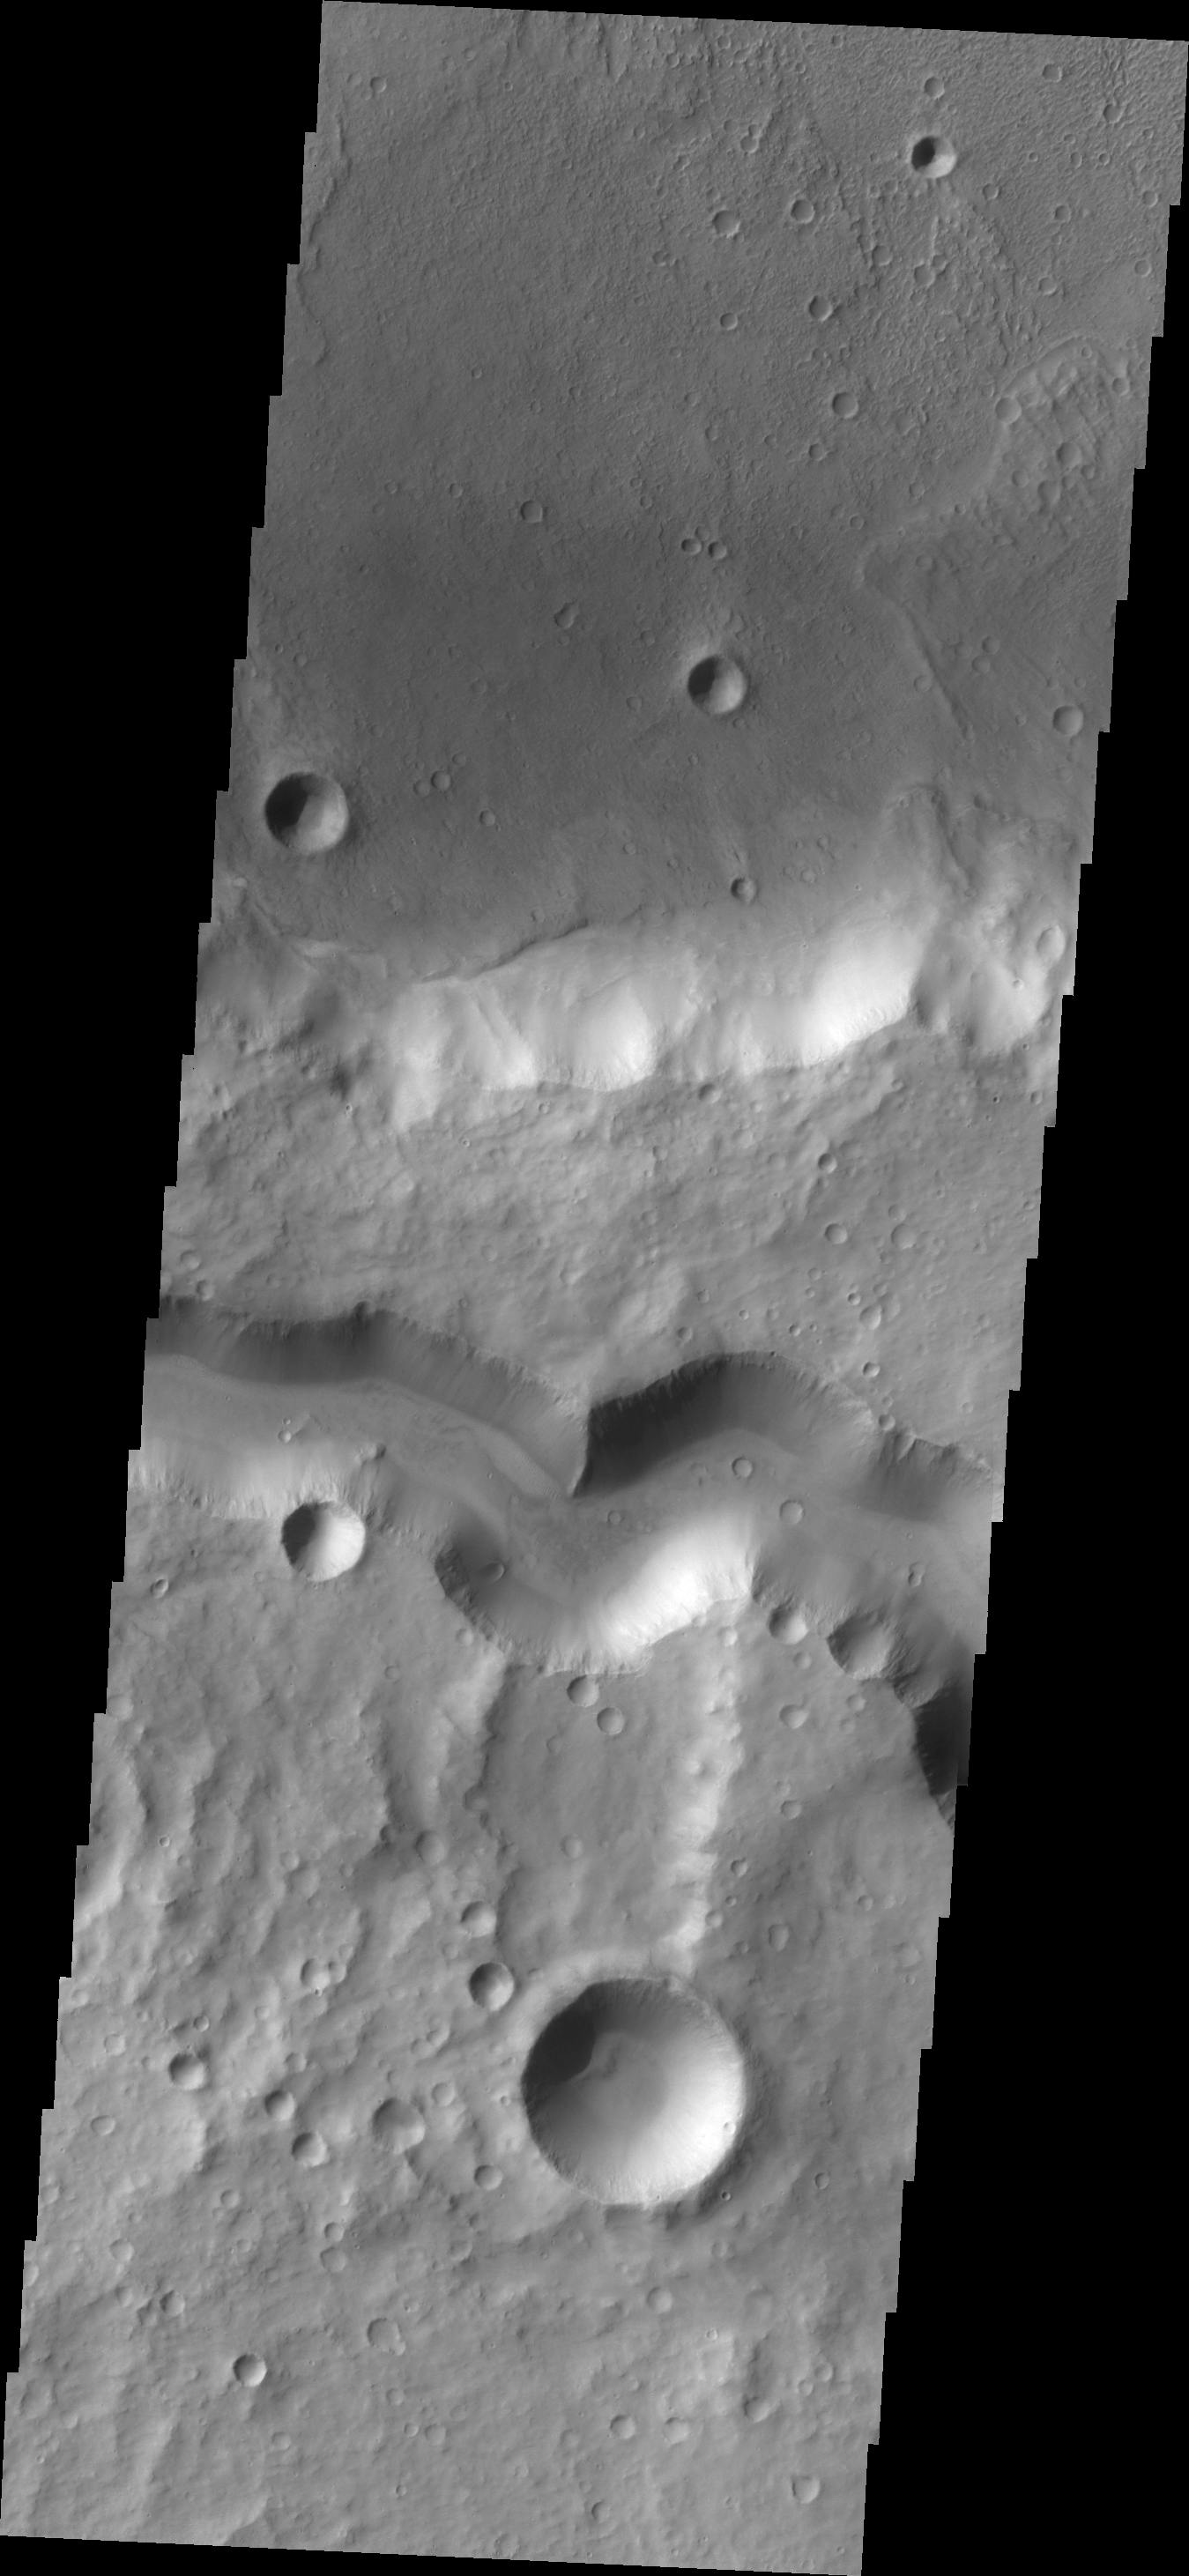

Tinto Vallis

The wide channel in this VIS image is Tinto Vallis.

Credit: NASA/JPL/ASU